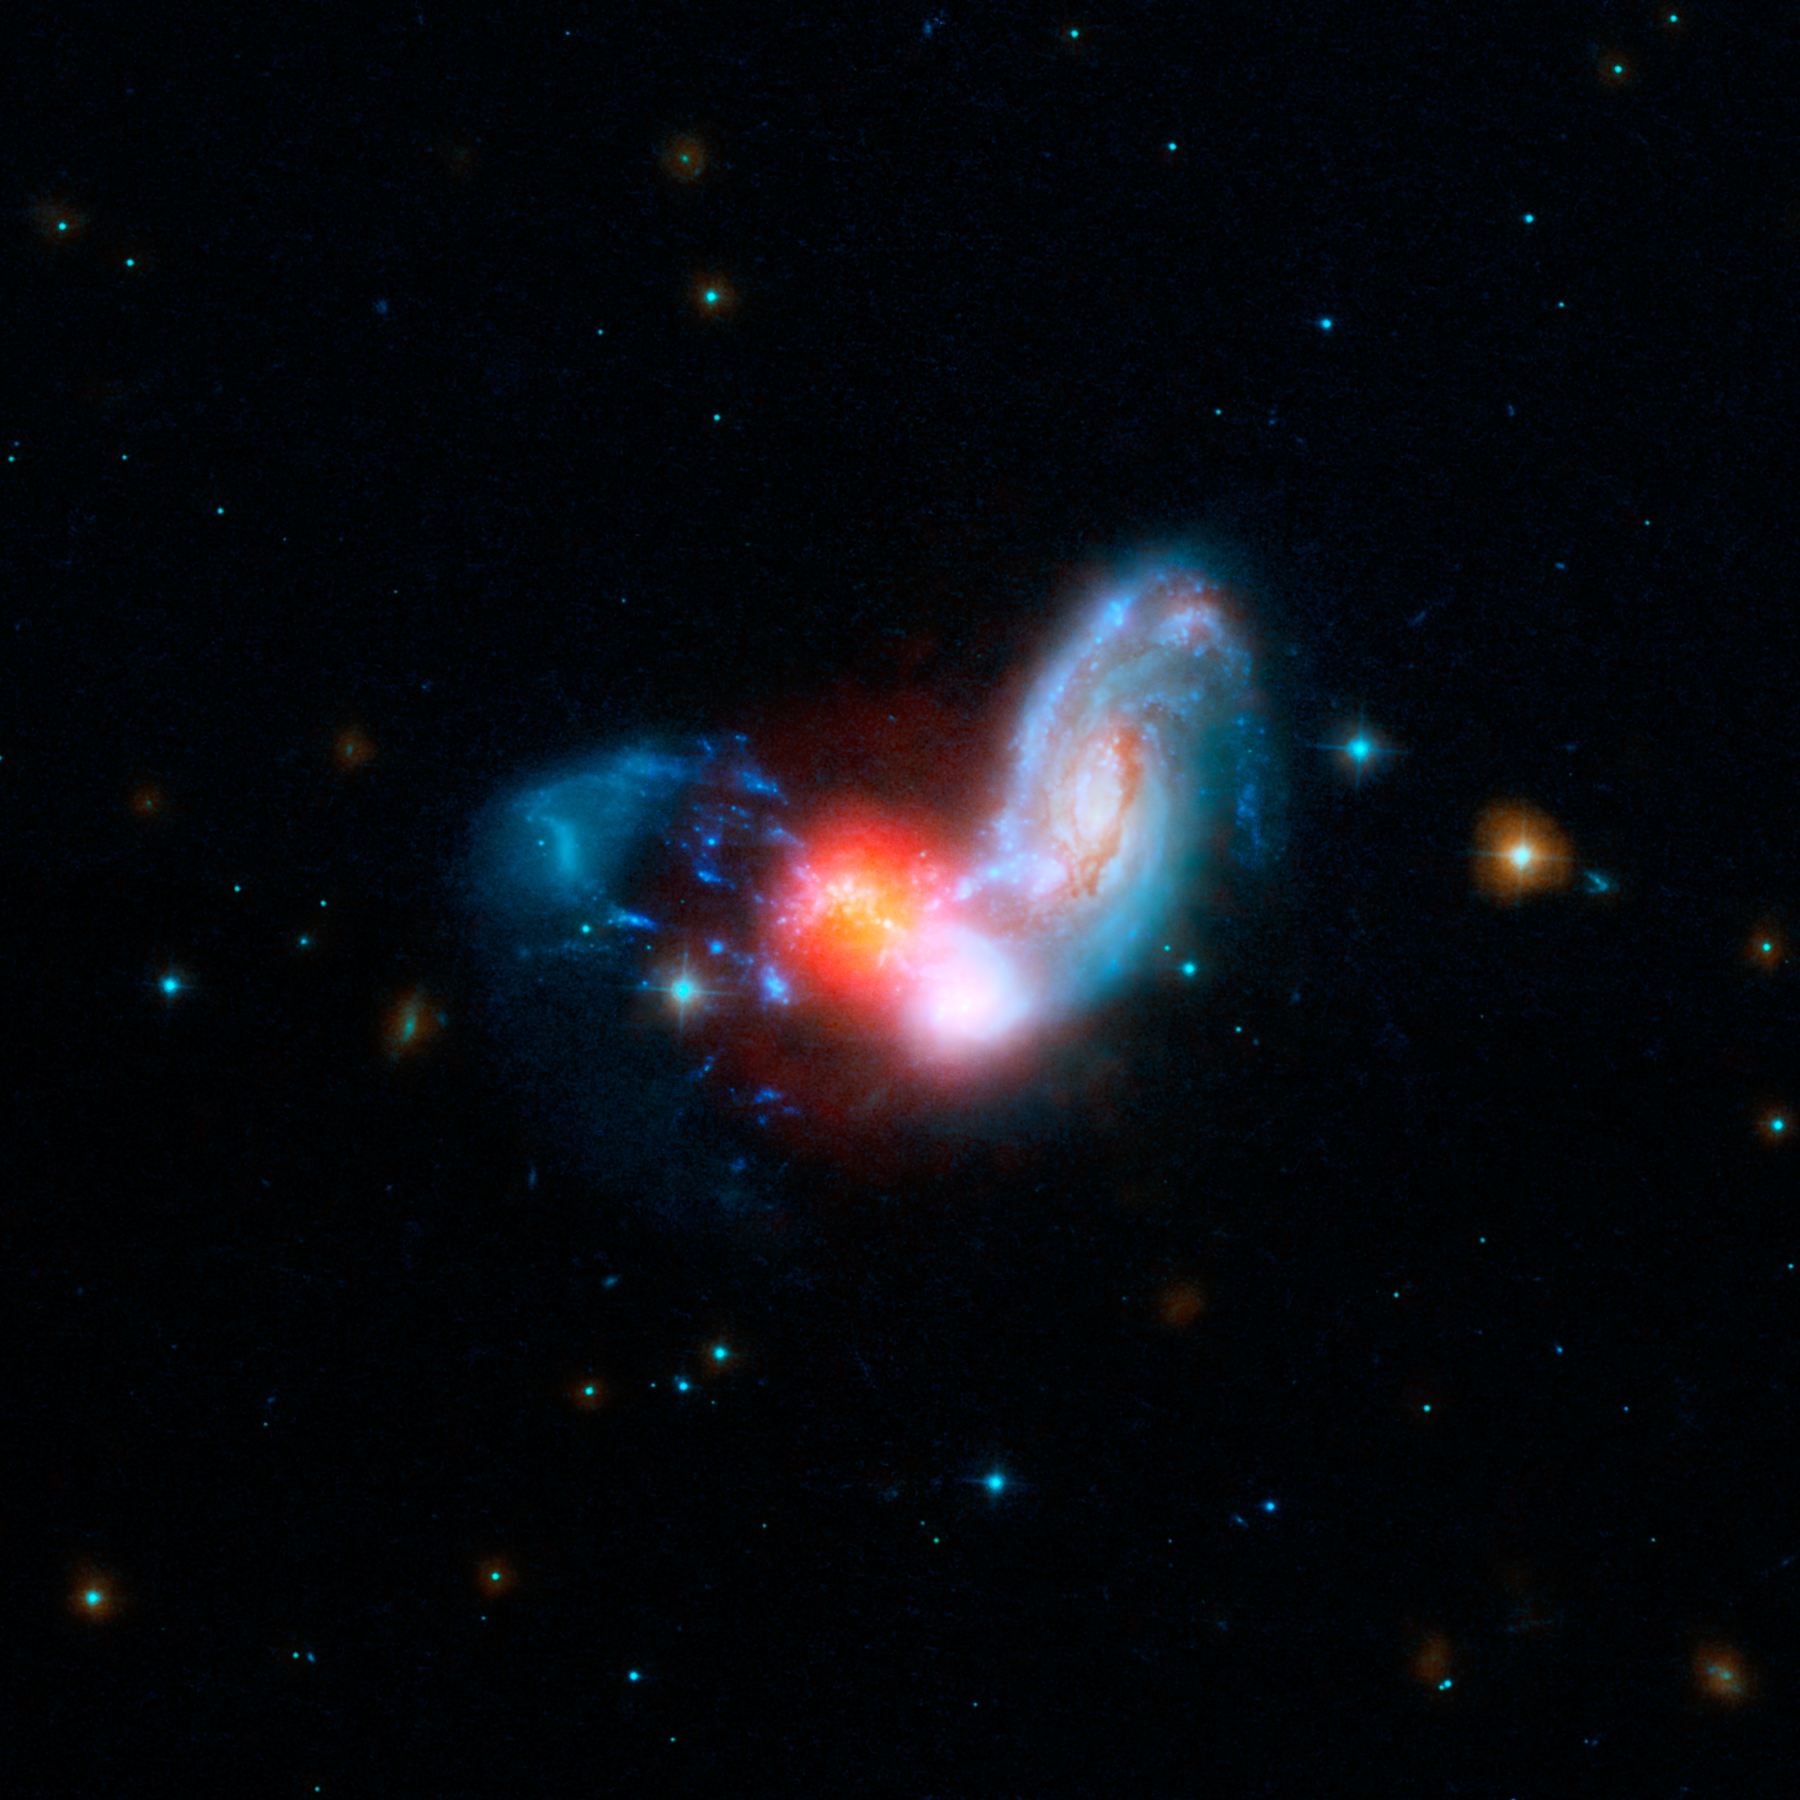

Shrouded Starburst

A brilliant burst of star formation is revealed in this image combining observations from NASA’s Spitzer and Hubble Space Telescopes. The collision of two spiral galaxies has triggered this luminous starburst, the brightest ever seen away from the centers, or nuclei, of merging galaxies.

The merging galaxies, known collectively as II Zw 096, can be clearly seen at shorter wavelengths of light from Hubble (blue hues).

The real action in this galactic train wreck jumps out in Spitzer’s infrared view, represented in red. The brightest glow is from a tiny region that may be as small as 700 light-years across — just a small portion of the full 50,000 light-year extent of II Zw 096. This region blasts out 80 percent of the infrared light from this galactic tumult. The surrounding shroud of dust renders the stars here nearly invisible in other wavelengths of light.

Researchers were surprised to see such a brilliant infrared glow in an area so far offset from the center of the merging spiral galaxy. Starbursts are often found crammed into the very centers of merging galaxies, but this is the brightest starburst ever seen outside a galaxy’s nucleus. Based on Spitzer data, researchers estimate the starburst is cranking out stars at the breakneck pace of around 100 solar masses (100 times the mass of our sun) per year.

In this combined image, Hubble’s far-ultraviolet and visible light at wavelengths of 0.15 and 0.44 microns is shown in blue, and near-infrared light at 0.9 microns is cyan. Spitzer’s infrared light at 4.5 microns is represented by orange, and mid-infrared light at 8.0 and 24 microns is red.

Credit: NASA/JPL-Caltech/STScI